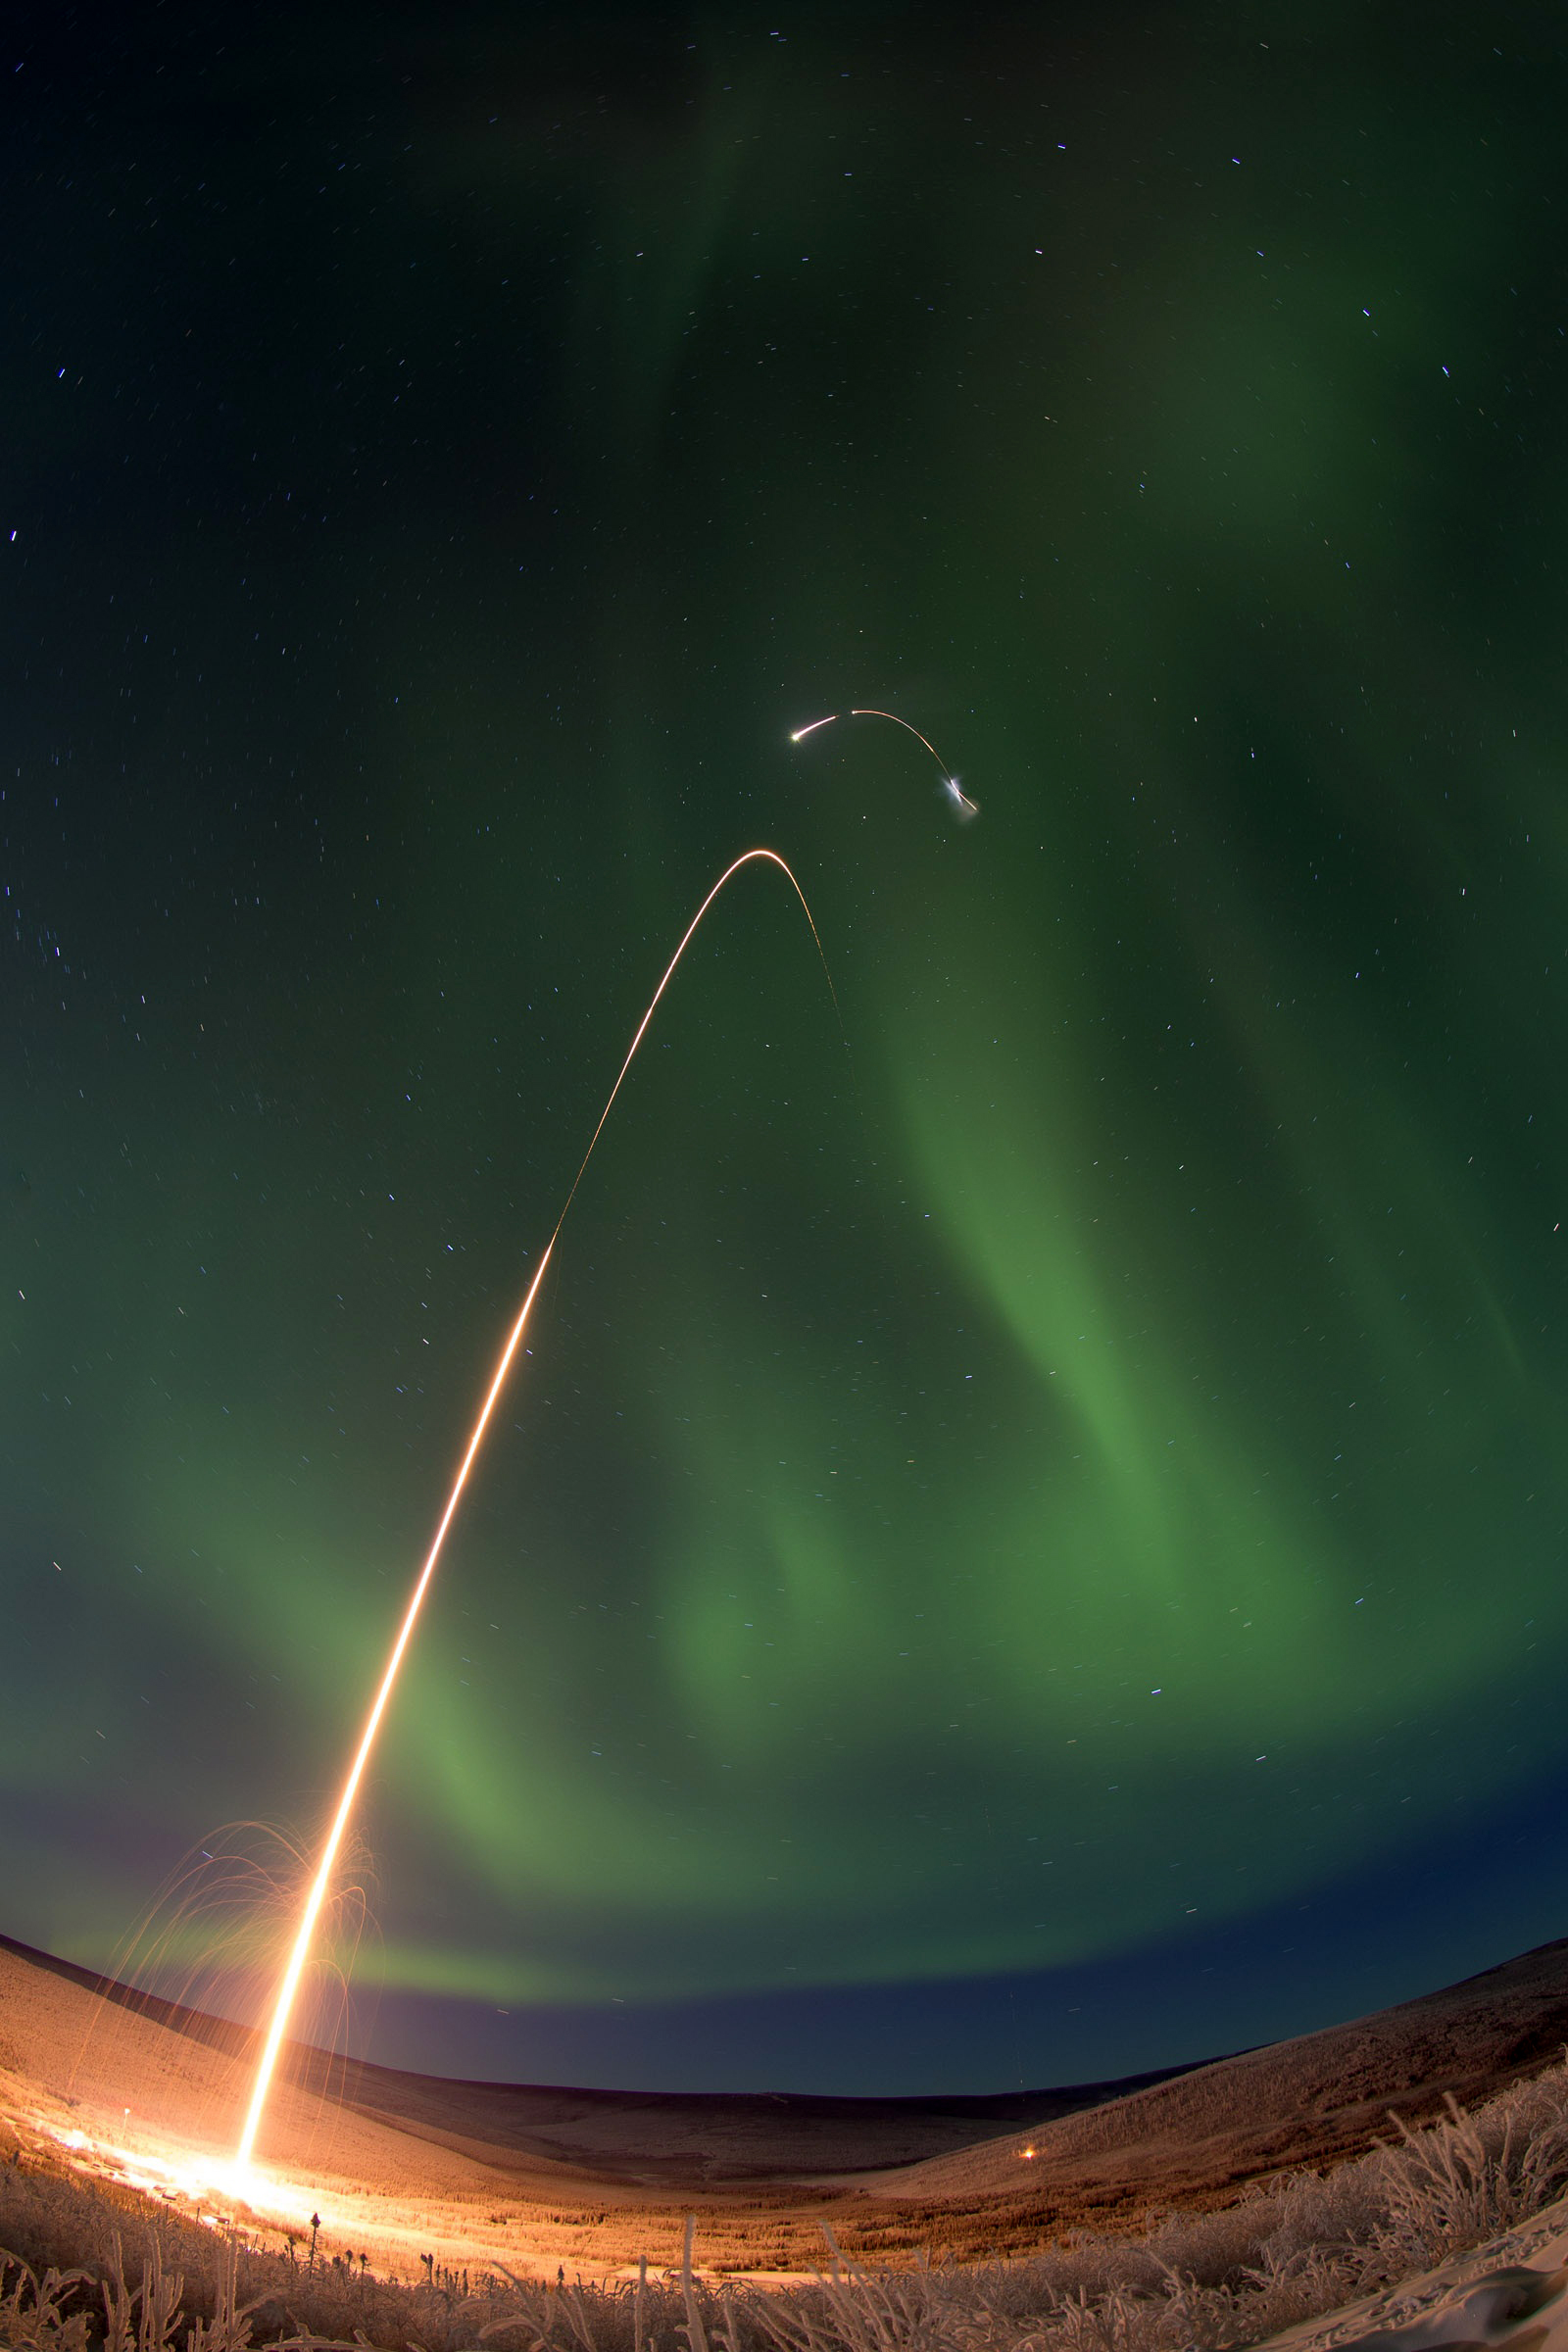

Sounding Rocket Launches Successfully from Alaska

Caption: Time lapse photo of the NASA Oriole IV sounding rocket with Aural Spatial Structures Probe as an aurora dances over Alaska. All four stages of the rocket are visible in this image. More info: On count day number 15, the Aural Spatial Structures Probe, or ASSP, was successfully launched on a NASA Oriole IV sounding rocket at 5:41 a.m. EST on Jan. 28, 2015, from the Poker Flat Research Range in Alaska. Preliminary data show that all aspects of the payload worked as designed and the principal investigator Charles Swenson at Utah State University described the mission as a “raging success.” “This is likely the most complicated mission the sounding rocket program has ever undertaken and it was not easy by any stretch," said John Hickman, operations manager of the NASA sounding rocket program office at the Wallops Flight Facility, Virginia. "It was technically challenging every step of the way.” “The payload deployed all six sub-payloads in formation as planned and all appeared to function as planned. Quite an amazing feat to maneuver and align the main payload, maintain the proper attitude while deploying all six 7.3-pound sub payloads at about 40 meters per second," said Hickman.

Credit: NASA/Jamie Adkins